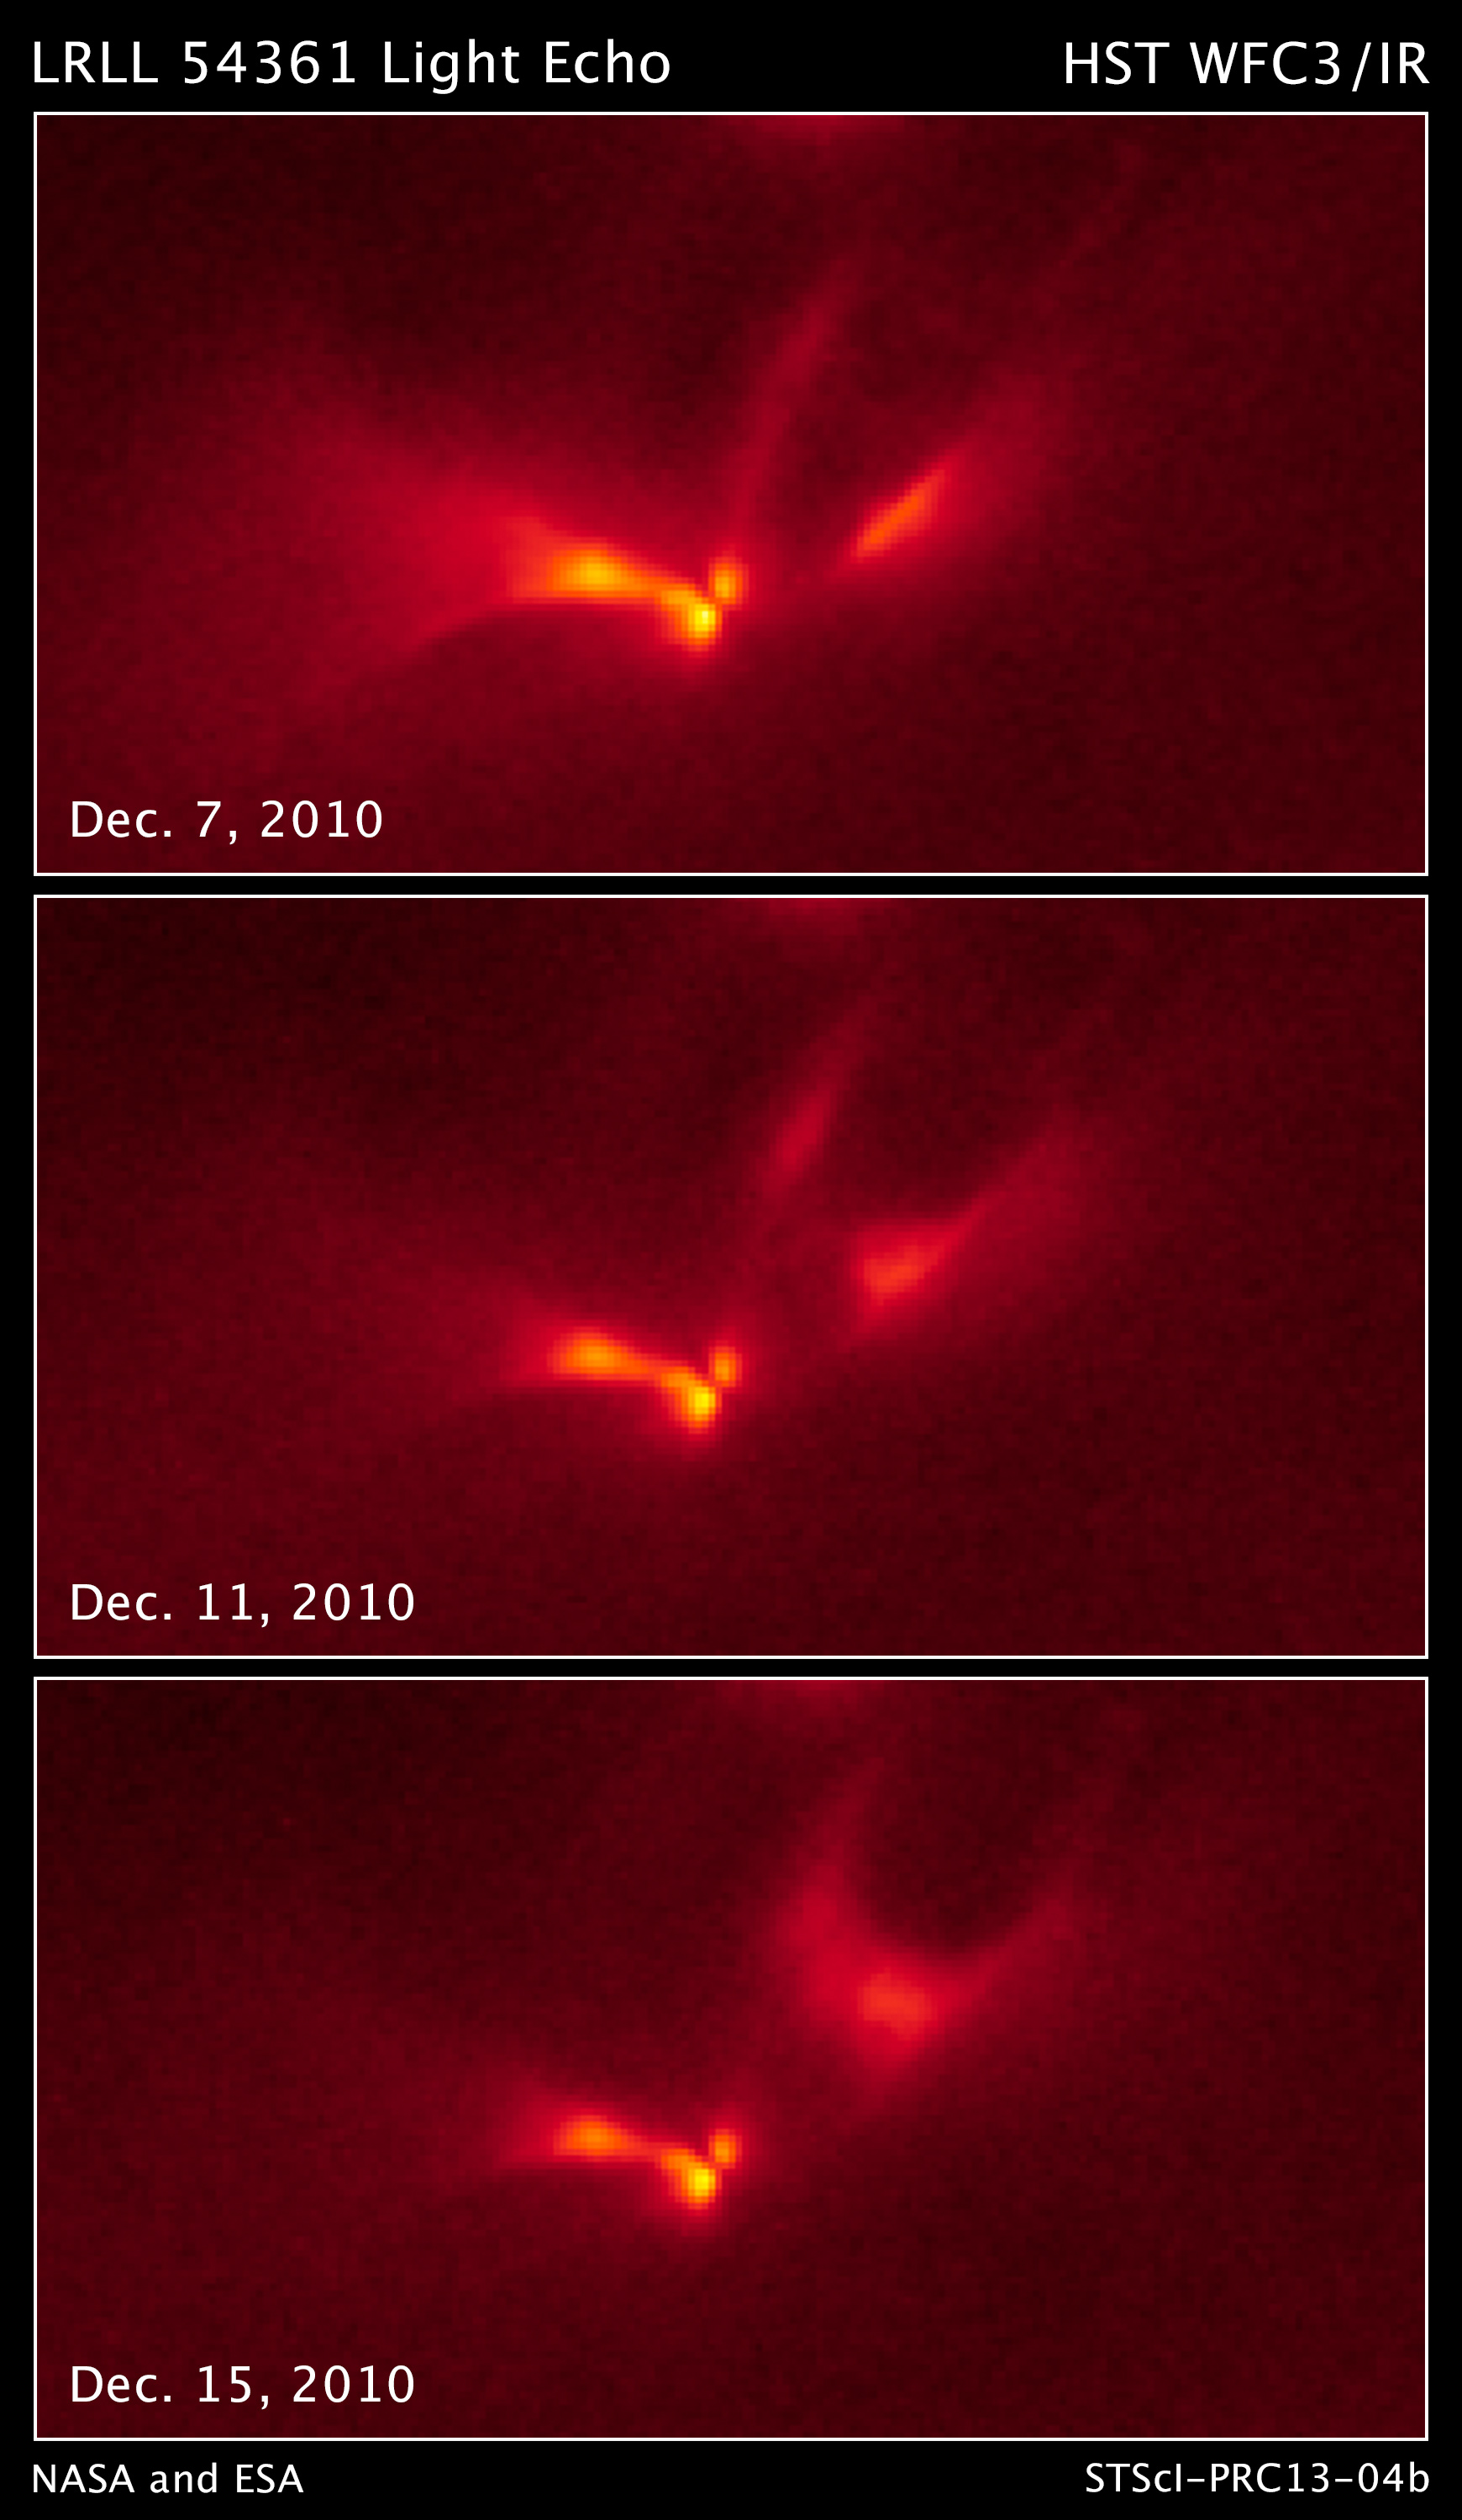

LRLL 54361 Light Echo – Hubble

This sequence of images from the Hubble Space Telescope shows a pulse of light emanating from the protostellar object LRLL 54361. Most if not all of this light results from scattering off circumstellar dust in the protostellar envelope.

An apparent edge-on disk visible at the center of the object and three separate structures are interpreted as outflow cavities. The extent and shape of the scattered light changes substantially over a 25.34-day period.

This is caused by the propagation of the light pulse through the nebula. Astronomers propose that the flashes are due to material in a circumstellar disk suddenly being dumped onto a binary pair of forming stars. This unleashes a blast of radiation each time the stars get close to each other in their orbit.

These false color, near-infrared-light photos are from Hubble's Wide Field Camera 3.

Credit: NASA, ESA, J. Muzerolle (STScI), E. Furlan (NOAO and Caltech), K. Flaherty (University of Arizona/Steward Observatory), Z. Balog (Max Planck Institute for Astronomy), and R. Gutermuth (University of Massachusetts, Amherst)